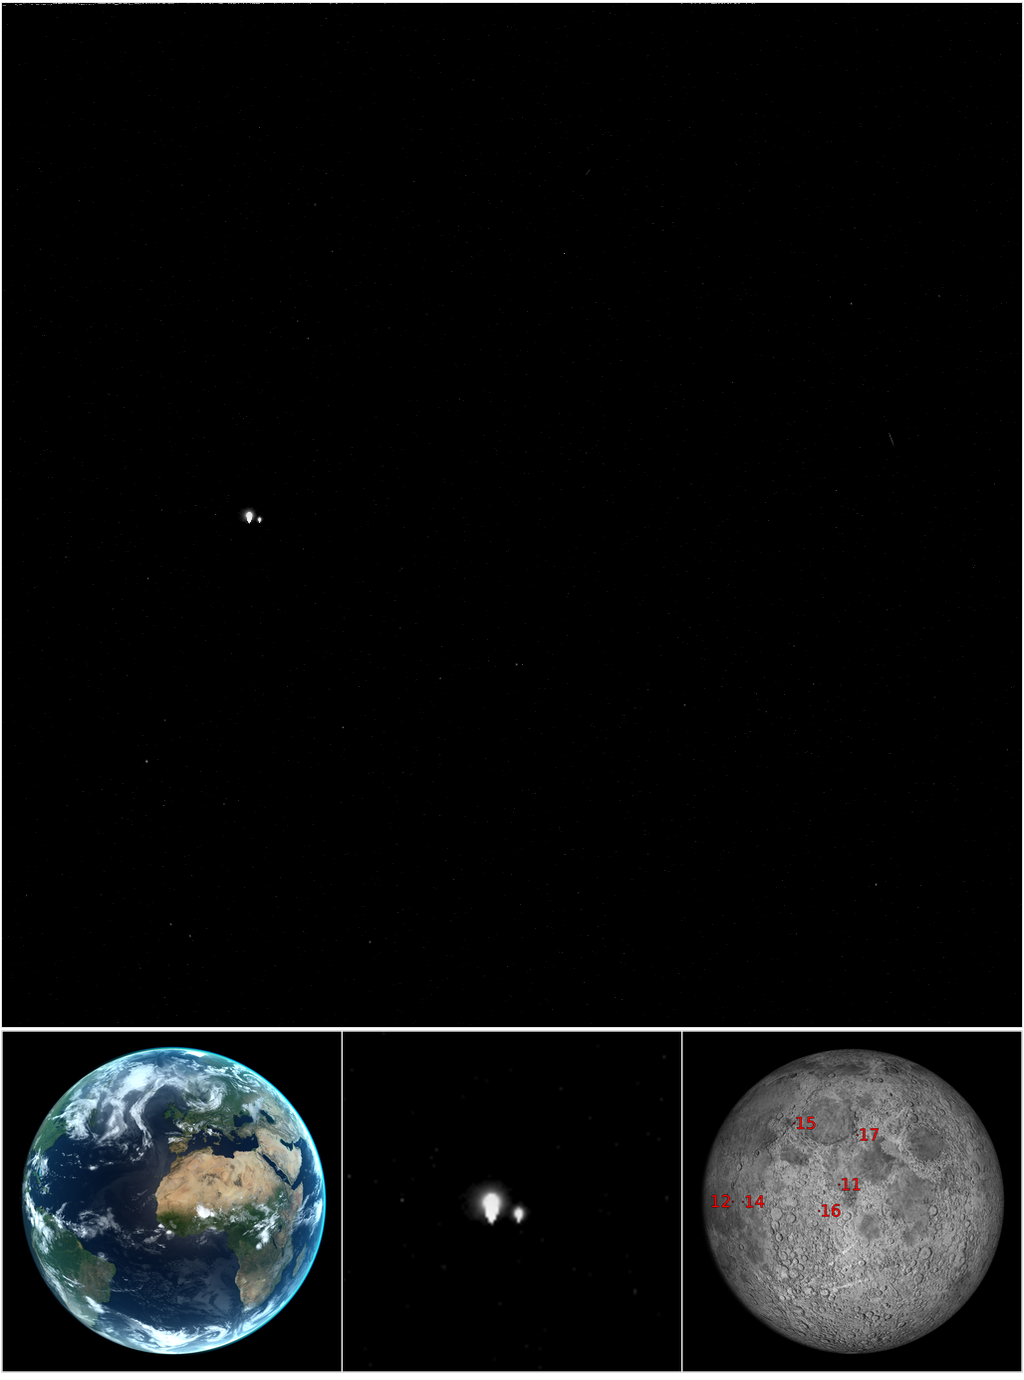

Looking Back at Us

The pair of bright star-like features in the upper panel are not stars at all, but the Earth and Moon! MESSENGER was at a distance of 98 million kilometers (61 million miles) from Earth when this picture was taken. The computer-generated image in the lower left shows how the Earth appeared from Mercury at the time. Much of the Americas, all of Europe and Africa, the Middle East, and much of Asia were visible.

MESSENGER took this image as part of a campaign to search for natural satellites of Mercury. Mercury has no moons that we know of. If any exist, they must be small (less than a few kilometers), or we would have seen them by now. The strategy for the satellite search involves taking multiple images of locations at predetermined distances from Mercury, from 2.5 to 25 times the planet radius. Pictures of these points in space are captured at intervals ranging from seconds to nearly an hour, depending on their distances from Mercury. A moving satellite will appear at different positions in images of the same region of space taken at different times.

The Earth and Moon appear very large in this picture because they are overexposed. When looking for potentially dim satellites, long exposures are required to capture as much light as possible. Consequently, bright objects in the field of view become saturated and appear artificially large. In fact, the Earth and Moon are each less than a pixel in size, and no details on either can be seen. The “details” pointing downward from the Earth and Moon are artifacts caused by the image saturation. These can be seen clearly in the zoomed image in the center lower panel.

This image was taken on the same day that images with Earth in the scene were acquired by the Cassini spacecraft, as part of a mosaic of the backlit Saturn system (http://saturn.jpl.nasa.gov/news/waveatsaturn).

One day later in the search for satellites of Mercury, MESSENGER again took similar images of the Earth and Moon. The date of those images, July 20, was the 44th anniversary of the Apollo 11 landing on the Moon. All six Apollo landing sites are illuminated in the MESSENGER images, although they cannot be resolved. Their locations are marked on the simulated image in the lower right panel.

The background for this image is the region between the constellations Sagittarius (the archer) and Scutum (the shield). The right ascension and declination of Earth are 18h 55m 44s and -18° 25′ 31″, respectively. Pluto is also in the field of view but far too dim to be seen.

Date Acquired: July 19, 2013, 11:54:41 UTC
Image Mission Elapsed Time (MET): 1016558881
Instrument: Wide Angle Camera (WAC) of the Mercury Dual Imaging System (MDIS)
WAC Filter: 2 (clear filter)
Field of View: The WAC has a 10.5° field of view

Credit: NASA/Johns Hopkins University Applied Physics Laboratory/Carnegie Institution of Washington